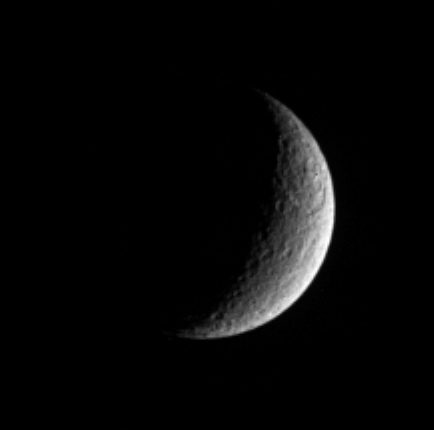

Reminder of Ages Past

Rhea displays a prominent scar in this view from Cassini. A large and ancient impact basin can be seen at upper right. The giant feature occurs within a terrain that appears rugged and which likely is saturated with other smaller craters.

Rhea is Saturn’s second-largest moon at 1,528 kilometers (949 miles) across. This view shows terrain on the moon’s trailing hemisphere. North is up.

The image was taken in polarized ultraviolet light with the Cassini spacecraft narrow-angle camera on April 24, 2006 at a distance of approximately 2 million kilometers (1.2 million miles) from Rhea and at a Sun-Rhea-spacecraft, or phase, angle of 117 degrees. Resolution in the original image was 12 kilometers (7 miles) per pixel. The image has been magnified by a factor of two and contrast-enhanced to aid visibility.

The Cassini-Huygens mission is a cooperative project of NASA, the European Space Agency and the Italian Space Agency. The Jet Propulsion Laboratory, a division of the California Institute of Technology in Pasadena, manages the mission for NASA’s Science Mission Directorate, Washington, D.C. The Cassini orbiter and its two onboard cameras were designed, developed and assembled at JPL. The imaging operations center is based at the Space Science Institute in Boulder, Colo.

Credit: NASA/JPL/Space Science Institute